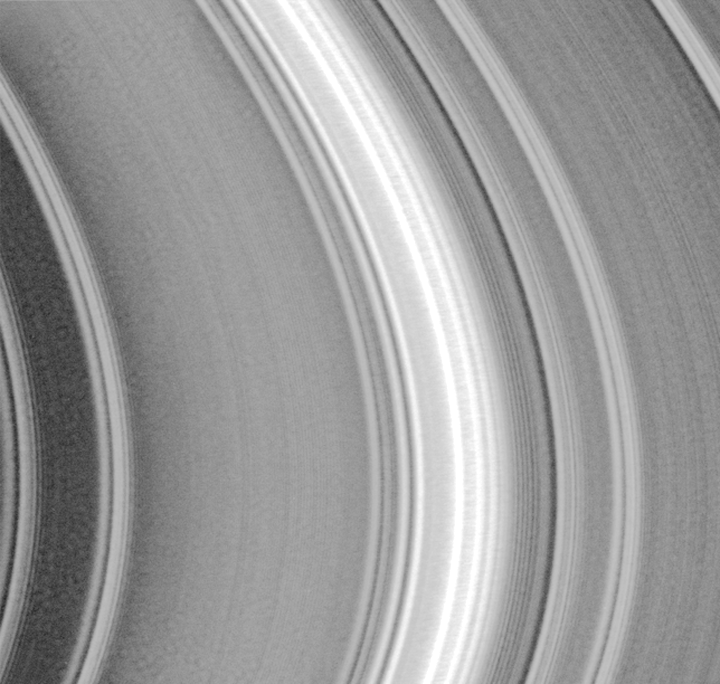

Rings Galore

This image of the lit face of Saturn’s outer, or A ring was taken by the Cassini spacecraft shortly after crossing the ring plane after its orbit insertion burn. The image was taken with the narrow angle camera on July 1, 2004. The rings in the middle of the image are approximately 134,000 kilometers (83,200 miles) from the center of Saturn.

The bright wave pattern near the center of the image is caused by the overlap between spiral waves of varying particle density generated by Saturn’s moons Janus and Epimetheus, which share an orbit. These two moon orbital periods are very close to each other and, at this location, affect ring particle orbits.

Cleaner spiral patterns caused by single satellites can be seen in other images; some of the weaker wave patterns in this image are also spiral patterns generated by smaller moons outside the main rings. All these spiral waves are of the same nature as the arms of spiral galaxies. The finest features which can be discerned (inwards, or to the left, of the bright wave feature in the center) are less than one mile across. Their cause is not currently known.

The Cassini-Huygens mission is a cooperative project of NASA, the European Space Agency and the Italian Space Agency. The Jet Propulsion Laboratory, a division of the California Institute of Technology in Pasadena, manages the Cassini-Huygens mission for NASA’s Office of Space Science, Washington, D.C. The Cassini orbiter and its two onboard cameras, were designed, developed and assembled at JPL.

Credit: NASA/JPL